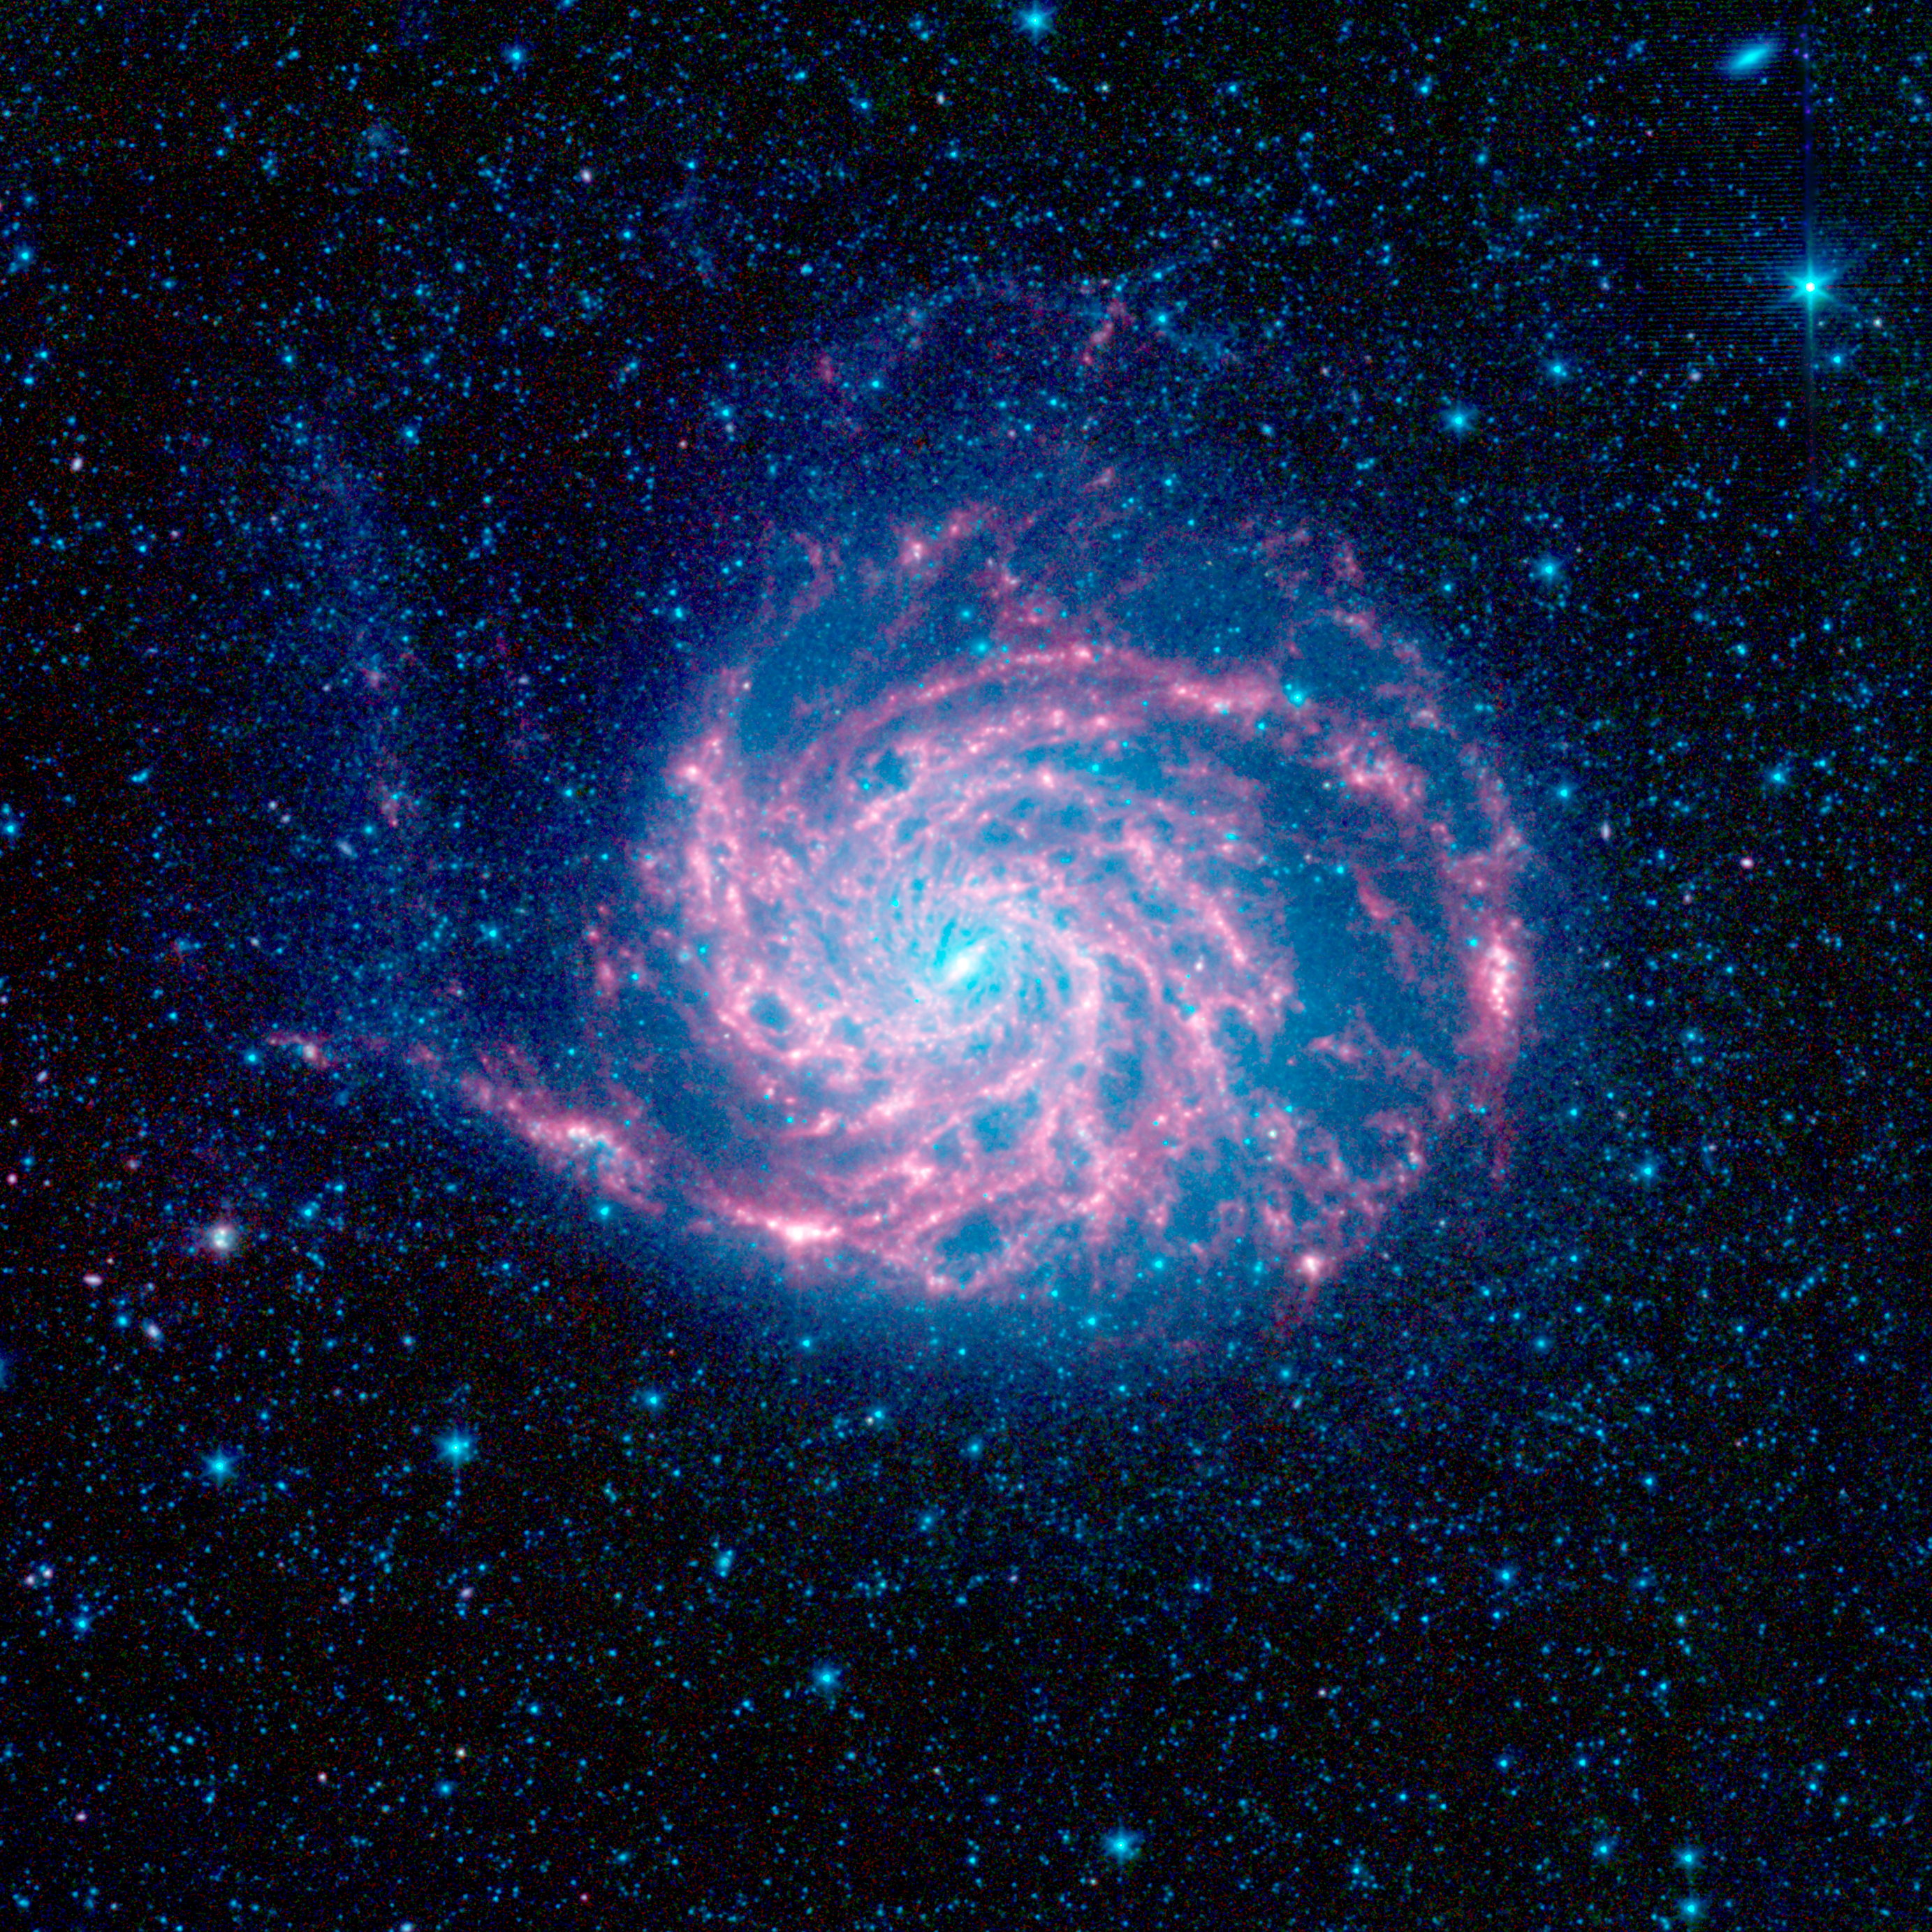

The Pinwheel Galaxy, M101, in the Infrared

The tangled arms of the Pinwheel galaxy, otherwise known as Messier 101, are decked out in red in this new infrared image from NASA's Spitzer Space Telescope.

The Pinwheel galaxy is located 27 million light-years away in the constellation Ursa Major. It is what's called a flocculent spiral, which means that its spiral arms are not well defined.

In this infrared composite, the red color shows the dust, while the blue glow around the galaxy is from starlight. Blue indicates light with a wavelength of 3.6 microns, green corresponds to 4.5 microns, and red to 5.8 and 8.0 microns. The contribution from starlight (measured at 3.6 microns) has been subtracted from the 5.8- and 8-micron images to enhance the visibility of the dust features.

Credit: NASA/JPL-Caltech